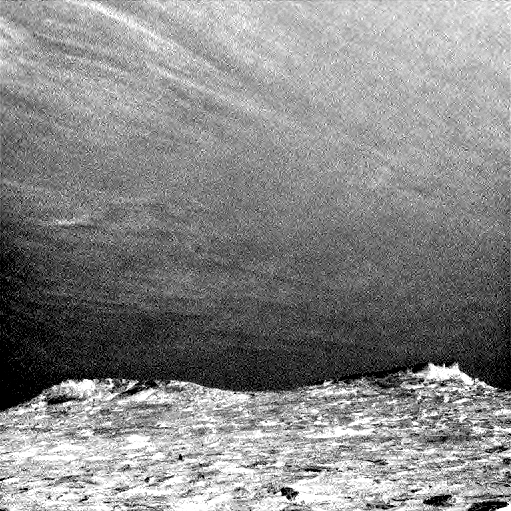

Clouds Sailing Above Martian Horizon, Enhanced

Clouds drift across the sky above a Martian horizon in this accelerated sequence of enhanced images from NASA’s Curiosity Mars rover.

The rover’s Navigation Camera (Navcam) took these eight images over a span of four minutes early in the morning of the mission’s 1,758th Martian day, or sol (July 17, 2017), aiming toward the south horizon. They have been processed by first making a “flat field’ adjustment for known differences in sensitivity among pixels and correcting for camera artifacts due to light reflecting within the camera, and then generating an “average” of all the frames and subtracting that average from each frame. This subtraction emphasizes changes whether due to movement — such as the clouds’ motion — or due to lighting — such as changing shadows on the ground as the morning sunlight angle changed.

On the same Martian morning, Curiosity also observed clouds nearly straight overhead.

The clouds resemble Earth’s cirrus clouds, which are ice crystals at high altitudes. These Martian clouds are likely composed of crystals of water ice that condense onto dust grains in the cold Martian atmosphere. Cirrus wisps appear as ice crystals fall and evaporate in patterns known as “fall streaks” or “mare’s tails.” Such patterns have been seen before at high latitudes on Mars, for instance by the Phoenix Mars Lander in 2008, and seasonally nearer the equator, for instance by the Opportunity rover. However, Curiosity has not previously observed such clouds so clearly visible from the rover’s study area about five degrees south of the equator.

The Hubble Space Telescope and spacecraft orbiting Mars have observed a band of clouds to appear near the Martian equator around the time of the Martian year when the planet is farthest from the Sun. With a more elliptical orbit than Earth’s, Mars experiences more annual variation than Earth in its distance from the Sun. The most distant point in an orbit around the Sun is called the aphelion. The near-equatorial Martian cloud pattern observed at that time of year is called the “aphelion cloud belt.” These new images from Curiosity were taken about two months before aphelion, but the morning clouds observed may be an early stage of the aphelion cloud belt.

NASA’s Jet Propulsion Laboratory, a division of the California Institute of Technology, Pasadena, manages the Mars Science Laboratory Project for NASA’s Science Mission Directorate, Washington. JPL designed and built the project’s Curiosity rover and the rover’s Navcam.

Credit: NASA/JPL-Caltech/York University